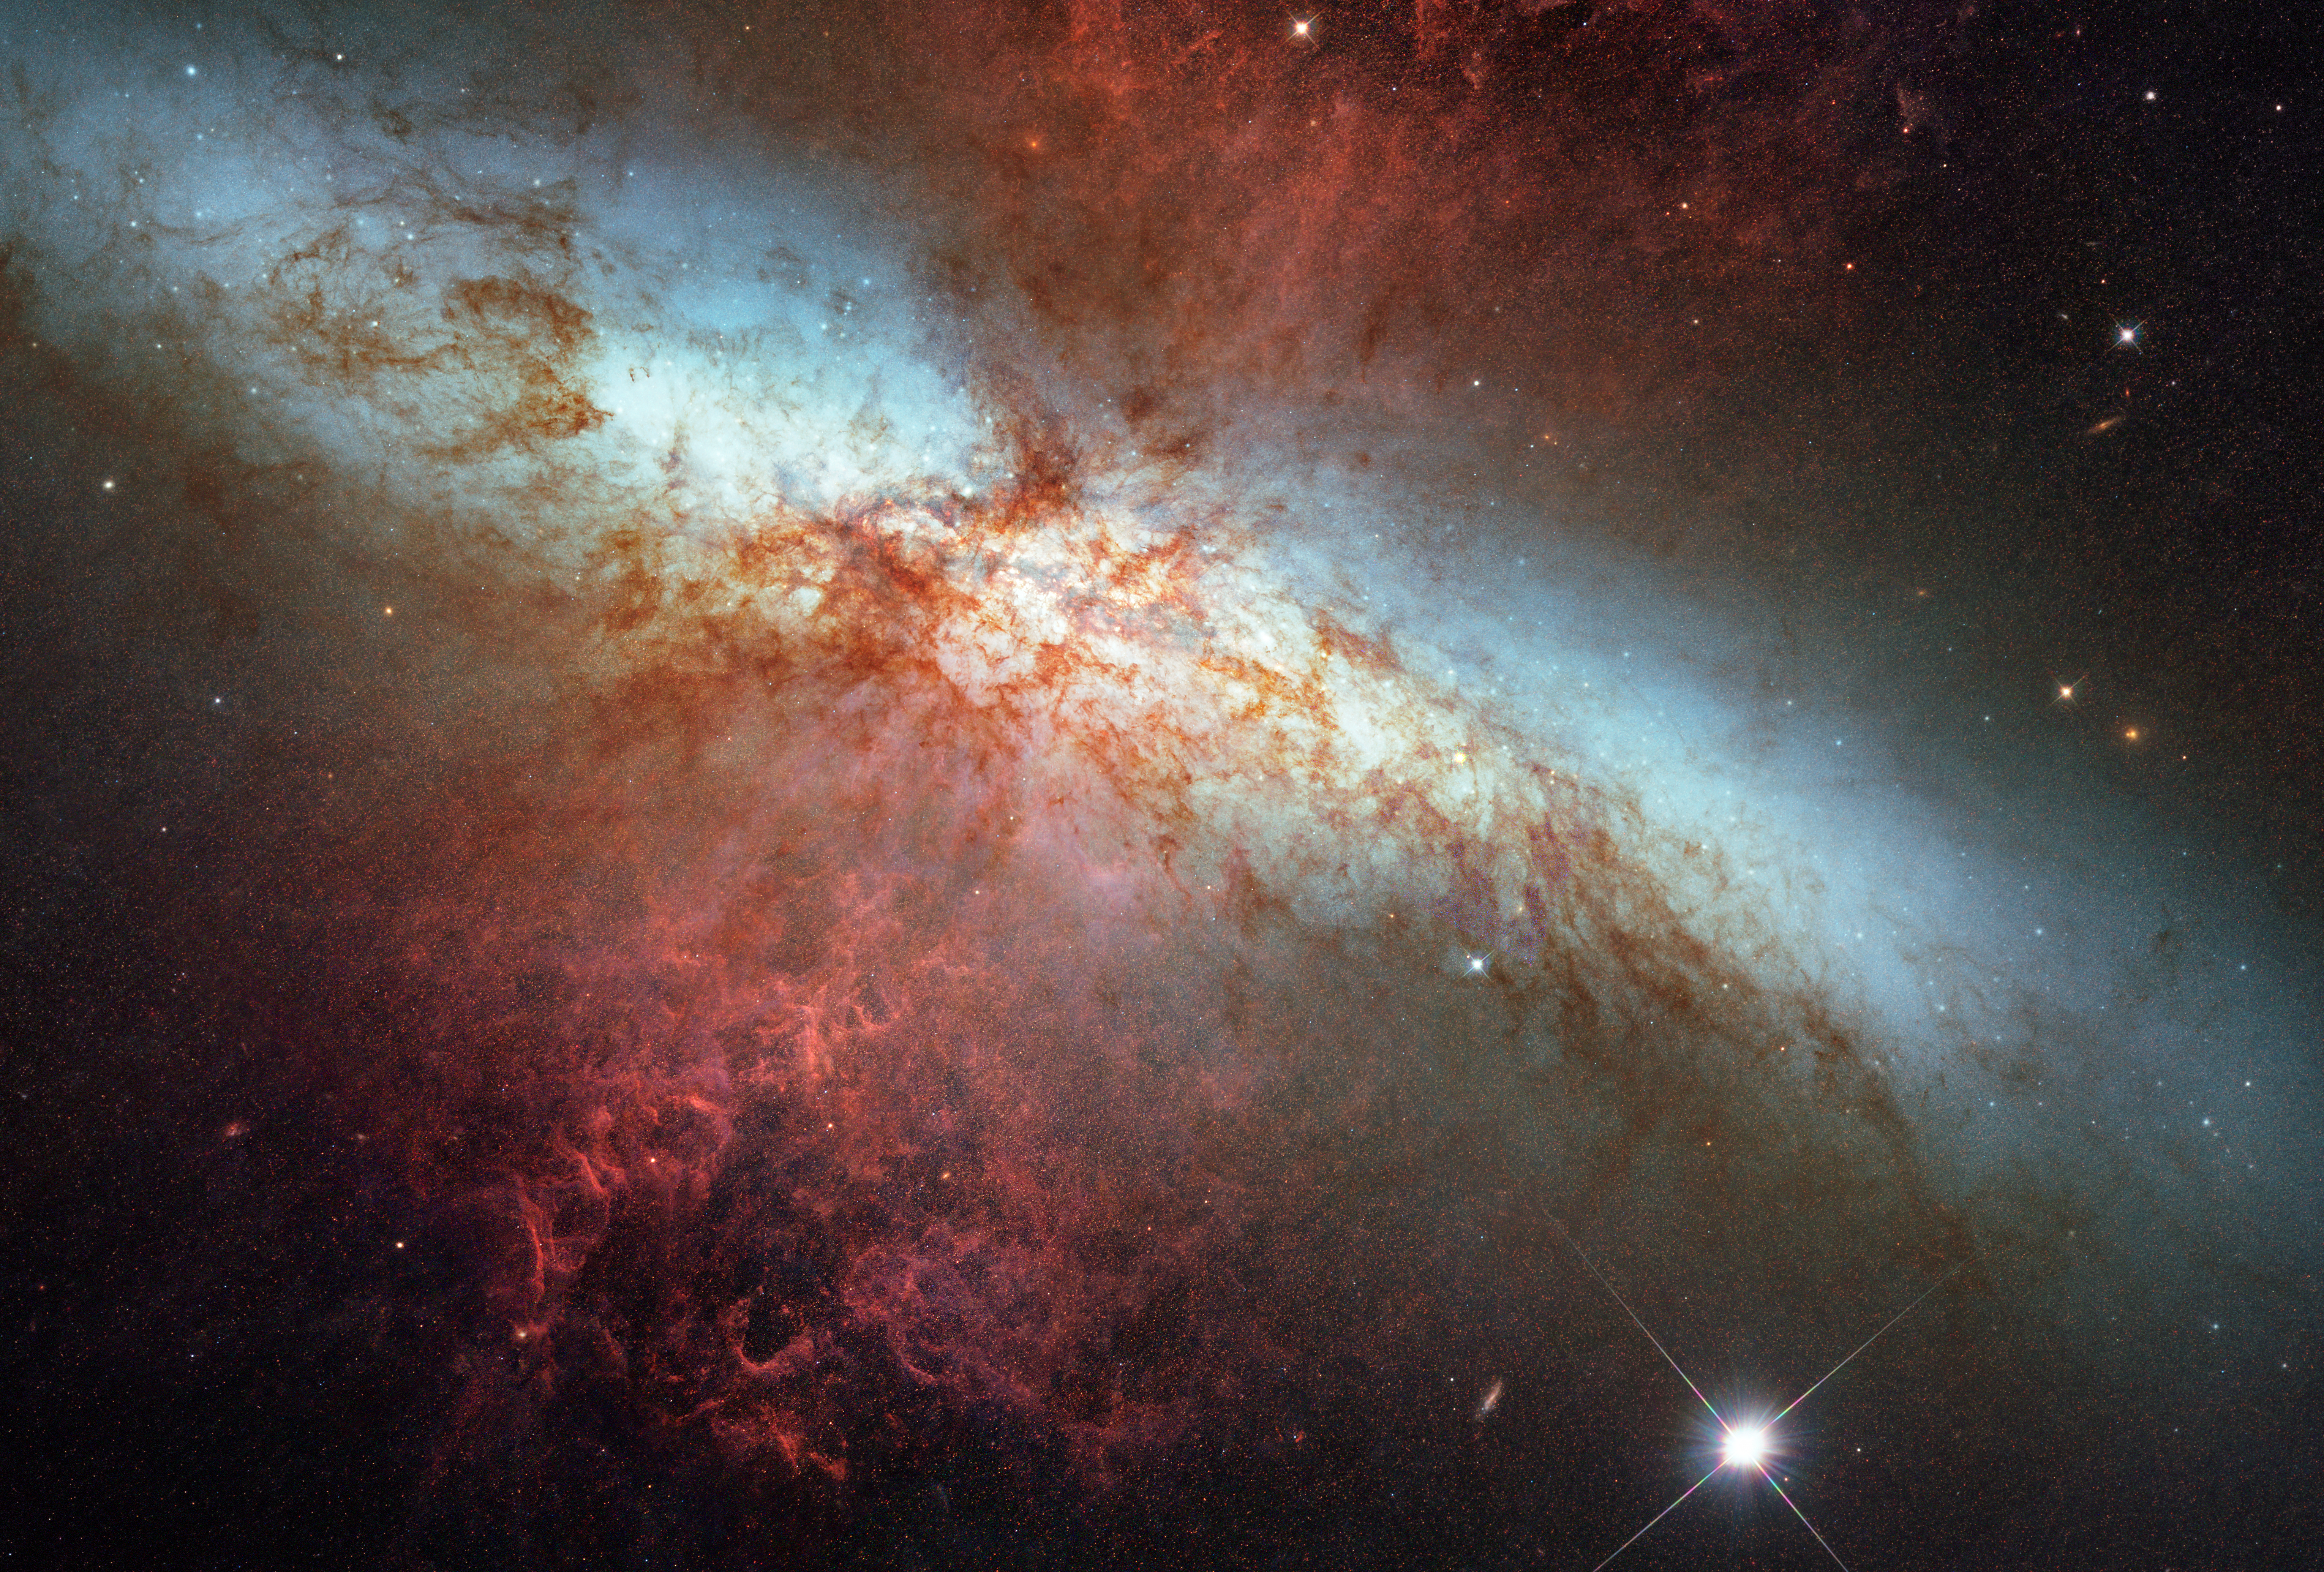

M82 Hubble Mosaic with 2014 Supernova

Object Name: M82, NGC 3034
Object Description: Starburst Galaxy
Instrument: HST/ACS/WFC
Filters: F435W (B), F555W (V), F658N (H-alpha), and F814W (I)
Exposure Time: 13.7 hours

Blue: F435W (B) Green: F555W (V) Orange: F658N (H-alpha) Red: F814W (I)

Credit: NASA, ESA, A. Goobar (Stockholm University), and the Hubble Heritage Team (STScI/AURA)